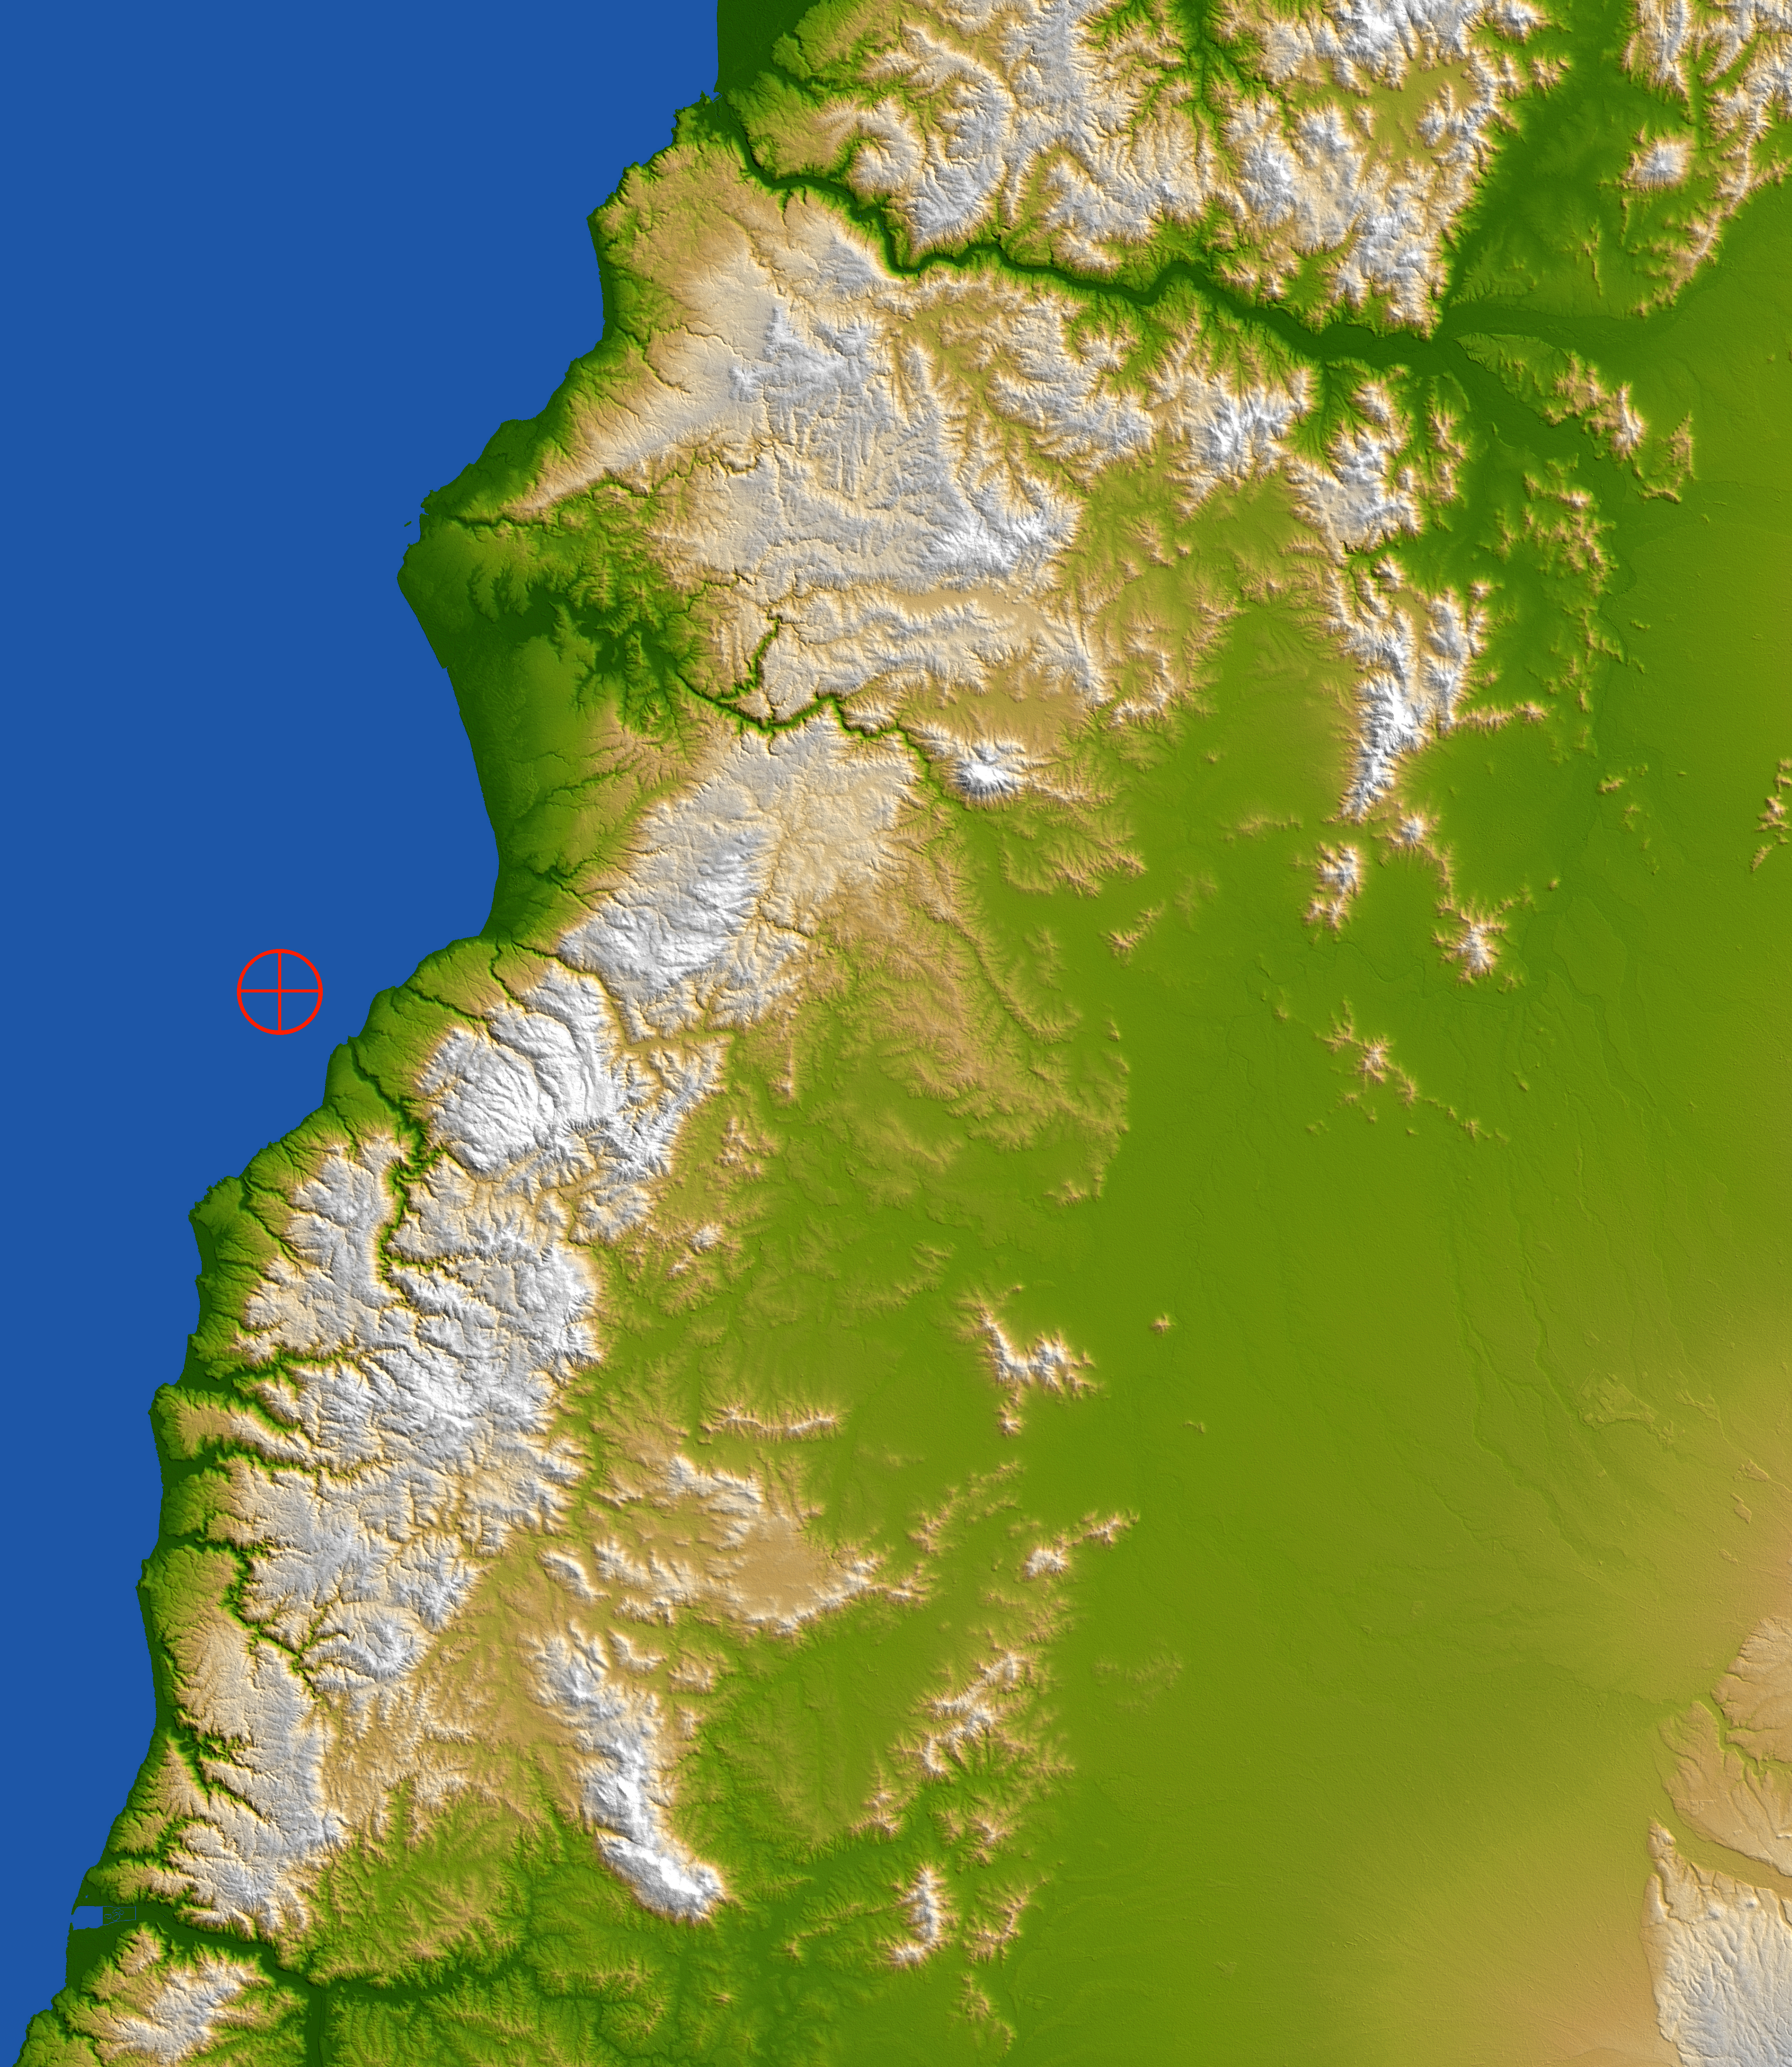

Coastal Chile (Shaded Relief View)

The topography of coastal Chile is well shown in this color-coded shaded relief view generated with digital elevation data from the Shuttle Radar Topography Mission (SRTM). On Feb. 27, 2010, a magnitude 8.8 earthquake struck just offshore of the Maule region (the epicenter is indicated by the red marker) in the Bahia de Chanco.

The earthquake occurred offshore near the boundary between the Nazca and South American tectonic plates, where the floor of the Pacific Ocean is being subducted, or pulled down, into Earth’s interior underneath South America. Coastal Chile has a history of very large earthquakes, and the Feb. 27 event originated about 230 kilometers (143 miles) north of the source region of the magnitude 9.5 earthquake of May 1960, the largest earthquake worldwide in the last 200 years or more.

The scene is dominated by the Cordillera de la Costa, or Coast Range, running parallel to the Andes for much of the Chilean Pacific coast. The range has a strong influence on the climate of Chile and produces a rain shadow to the east, allowing a more exuberant vegetation to grow in the range than in the interior. Between the Coast Range and the Andes lies the Central Valley, a fertile region and the agricultural heartland of Chile. At this latitude, the Central Valley has a Mediterranean climate, with temperatures dropping and precipitation increasing in a regular pattern from north to south. Winters are mild and summers are usually moderately hot and dry.

Two visualization methods were combined to produce the image: shading and color coding of topographic height. The shaded image was derived by computing topographic slope in the northeast-southwest direction, so that northeast slopes appear bright and southwest slopes appear dark. Color coding is directly related to topographic height, with green at the lower elevations, rising through yellow and tan, to white at the highest elevations.

Elevation data used in this image were acquired by the Shuttle Radar Topography Mission aboard the Space Shuttle Endeavour, launched on Feb. 11, 2000. SRTM used the same radar instrument that comprised the Spaceborne Imaging Radar-C/X-Band Synthetic Aperture Radar (SIR-C/X-SAR) that flew twice on the Space Shuttle Endeavour in 1994. SRTM was designed to collect 3-D measurements of Earth’s surface. To collect the 3-D data, engineers added a 60-meter (approximately 200-foot) mast, installed additional C-band and X-band antennas, and improved tracking and navigation devices. The mission is a cooperative project between NASA, the National Geospatial-Intelligence Agency (NGA) of the U.S. Department of Defense and the German and Italian space agencies. It is managed by NASA’s Jet Propulsion Laboratory, Pasadena, Calif., for NASA’s Science Mission Directorate, Washington, D.C.

Location: 35.846 degrees South latitude, 72.719 degrees West longitude
Orientation: North toward the top
Size: approximately 112 by 140 kilometers (69.6 by 87.0 miles)
SRTM Data Acquired: February 2000

Credit: NASA/JPL/NGA